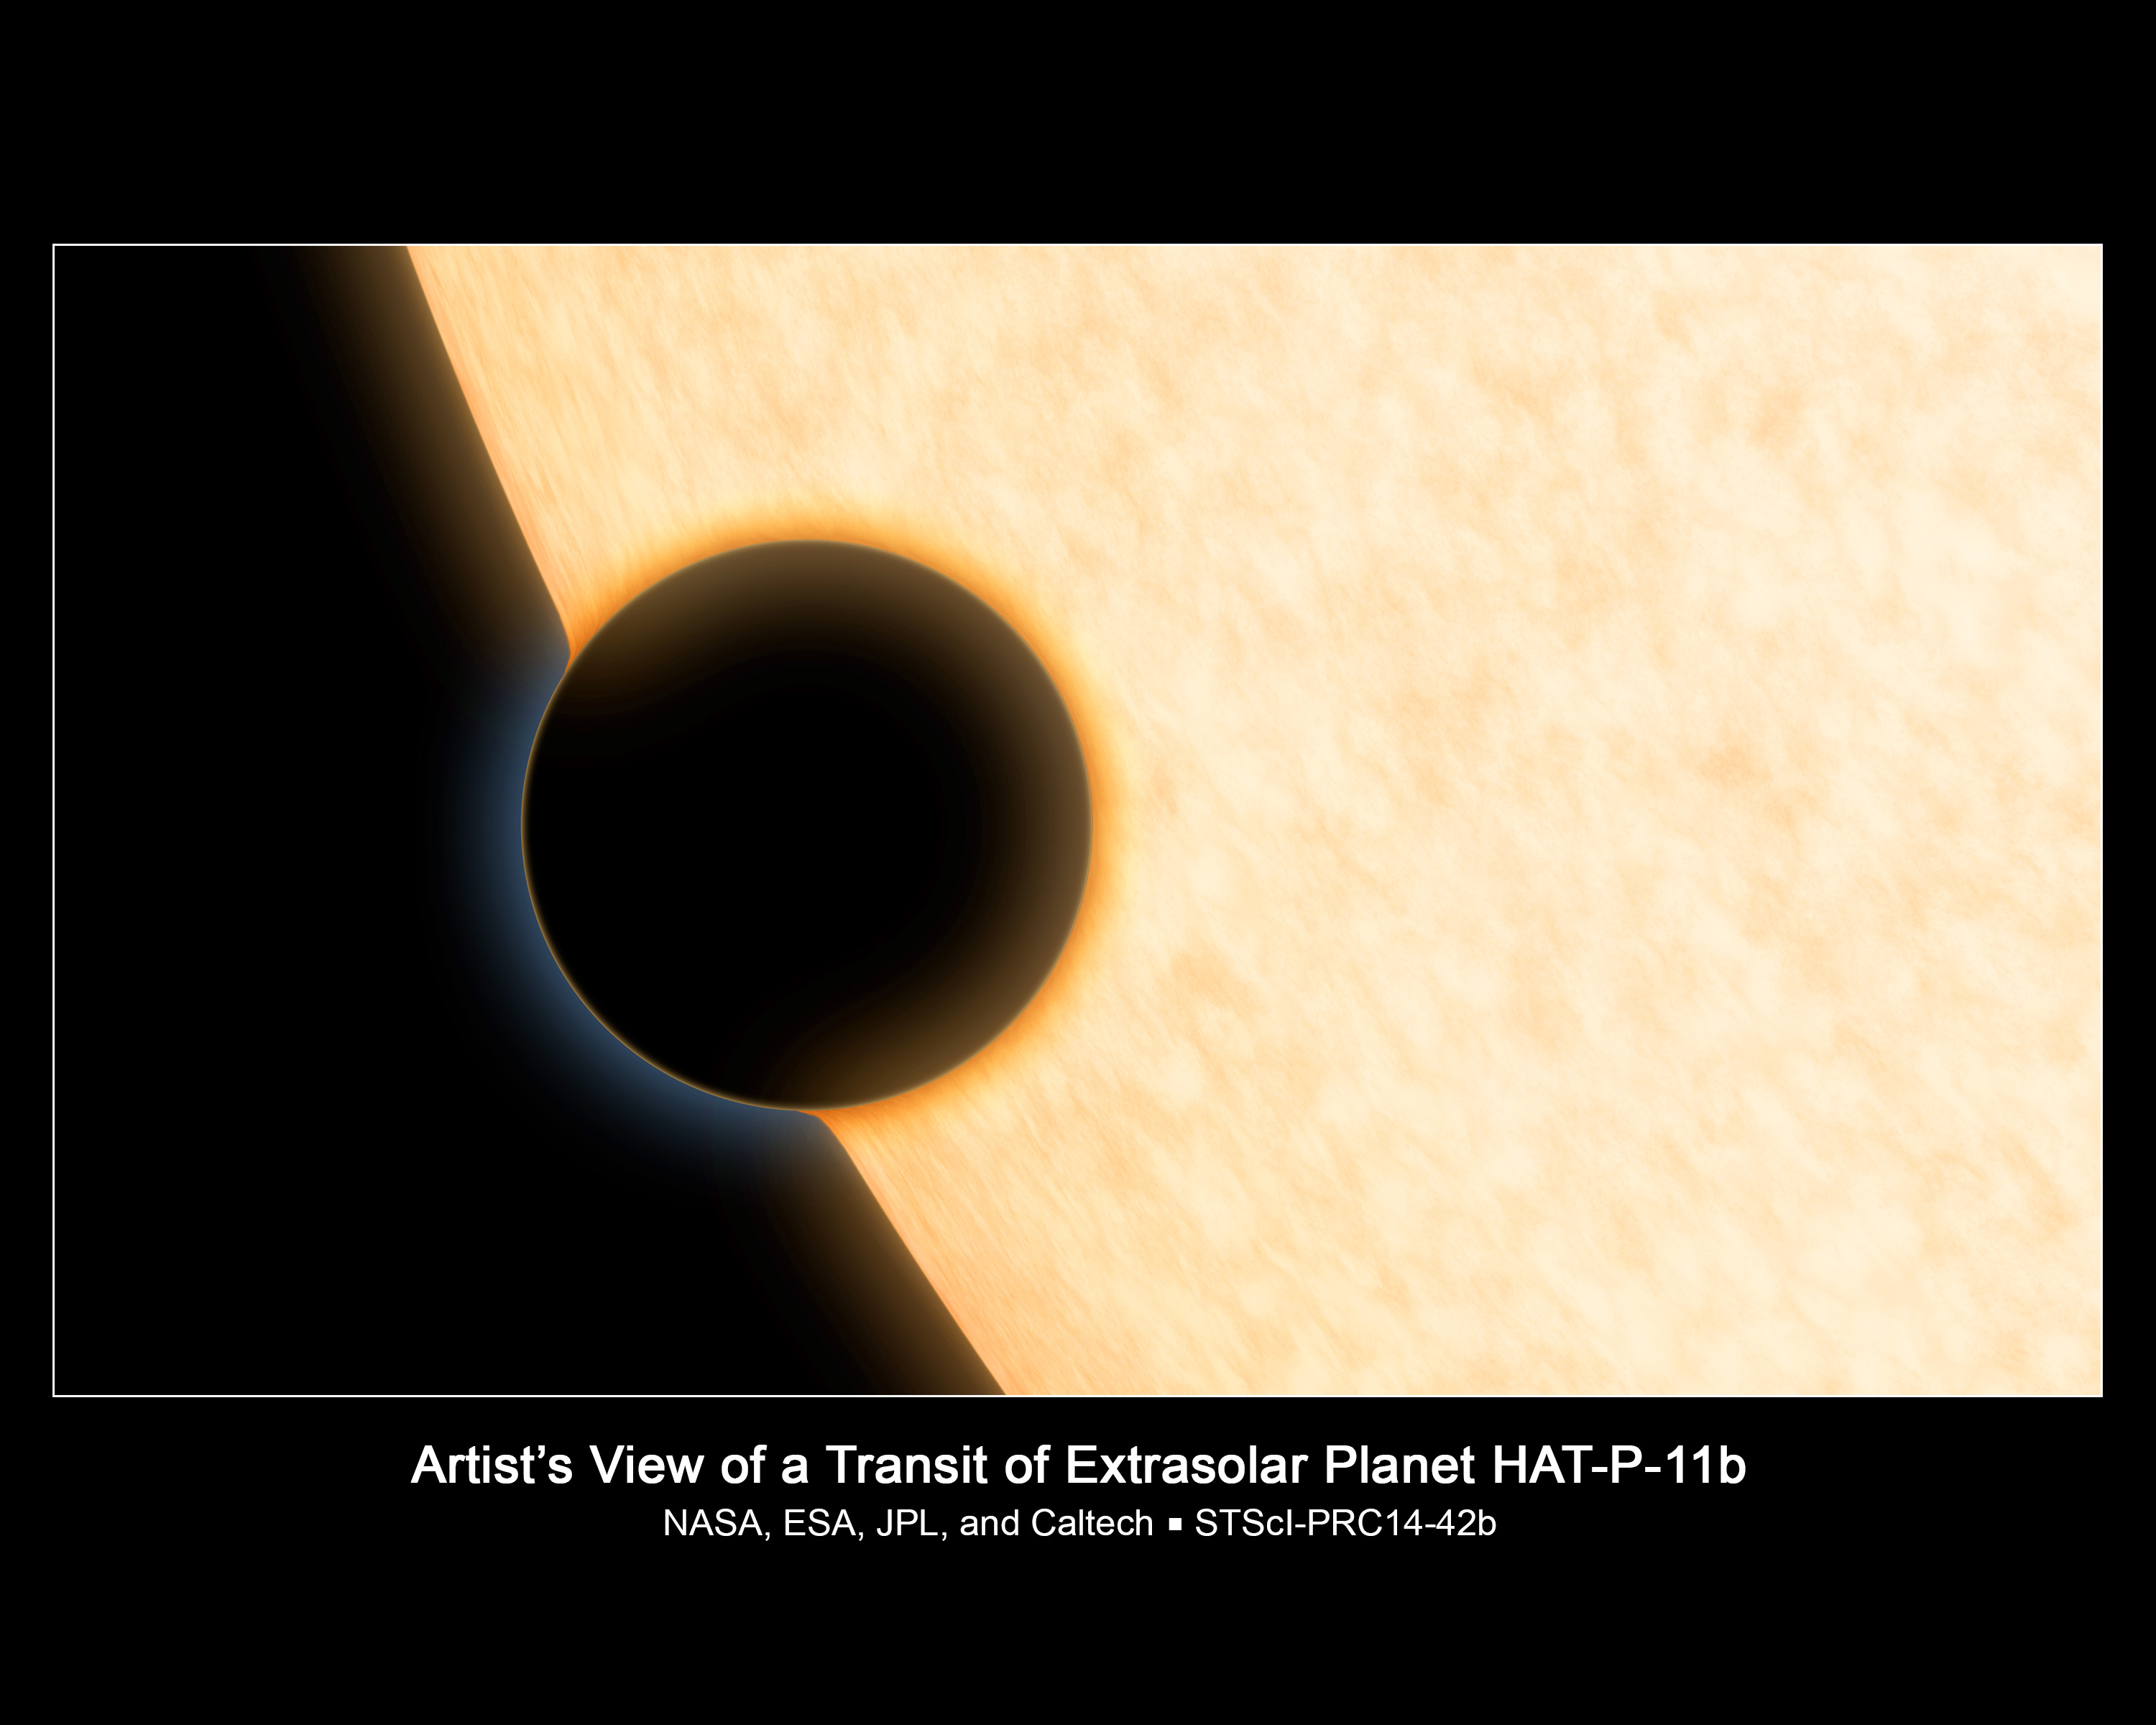

Artist’s Illustration of Exoplanet HAT-P-11b

A Neptune-size planet with a clear atmosphere is shown crossing in front of its star in this artist's depiction. Such crossings, or transits, are observed by telescopes like NASA's Hubble and Spitzer to glean information about planets' atmospheres. As starlight passes through a planet's atmosphere, atoms and molecules absorb light at certain wavelengths, blocking it from the telescope's view. The more light a planet blocks, the larger the planet appears. By analyzing the amount of light blocked by the planet at different wavelengths, researchers can determine which molecules make up the atmosphere.

The problem with this technique is that sometimes planets have thick clouds that block any light from coming through, hiding the signature of the molecules in the atmosphere. This is particularly true of the handful of Neptune-sized and super-Earth planets examined to date, all of which appear to be cloudy.

As a result, astronomers were elated to find clear skies on a Neptune-sized planet called HAT-P-11b, as illustrated here. Without clouds to block their view, they were able to identify water vapor molecules in the planet's atmosphere. The blue rim of the planet in this image is due to scattered light, while the orange rim on the part of the planet in front of the star indicates the region where water vapor was detected.

Credit: NASA, ESA, and R. Hurt (JPL-Caltech)